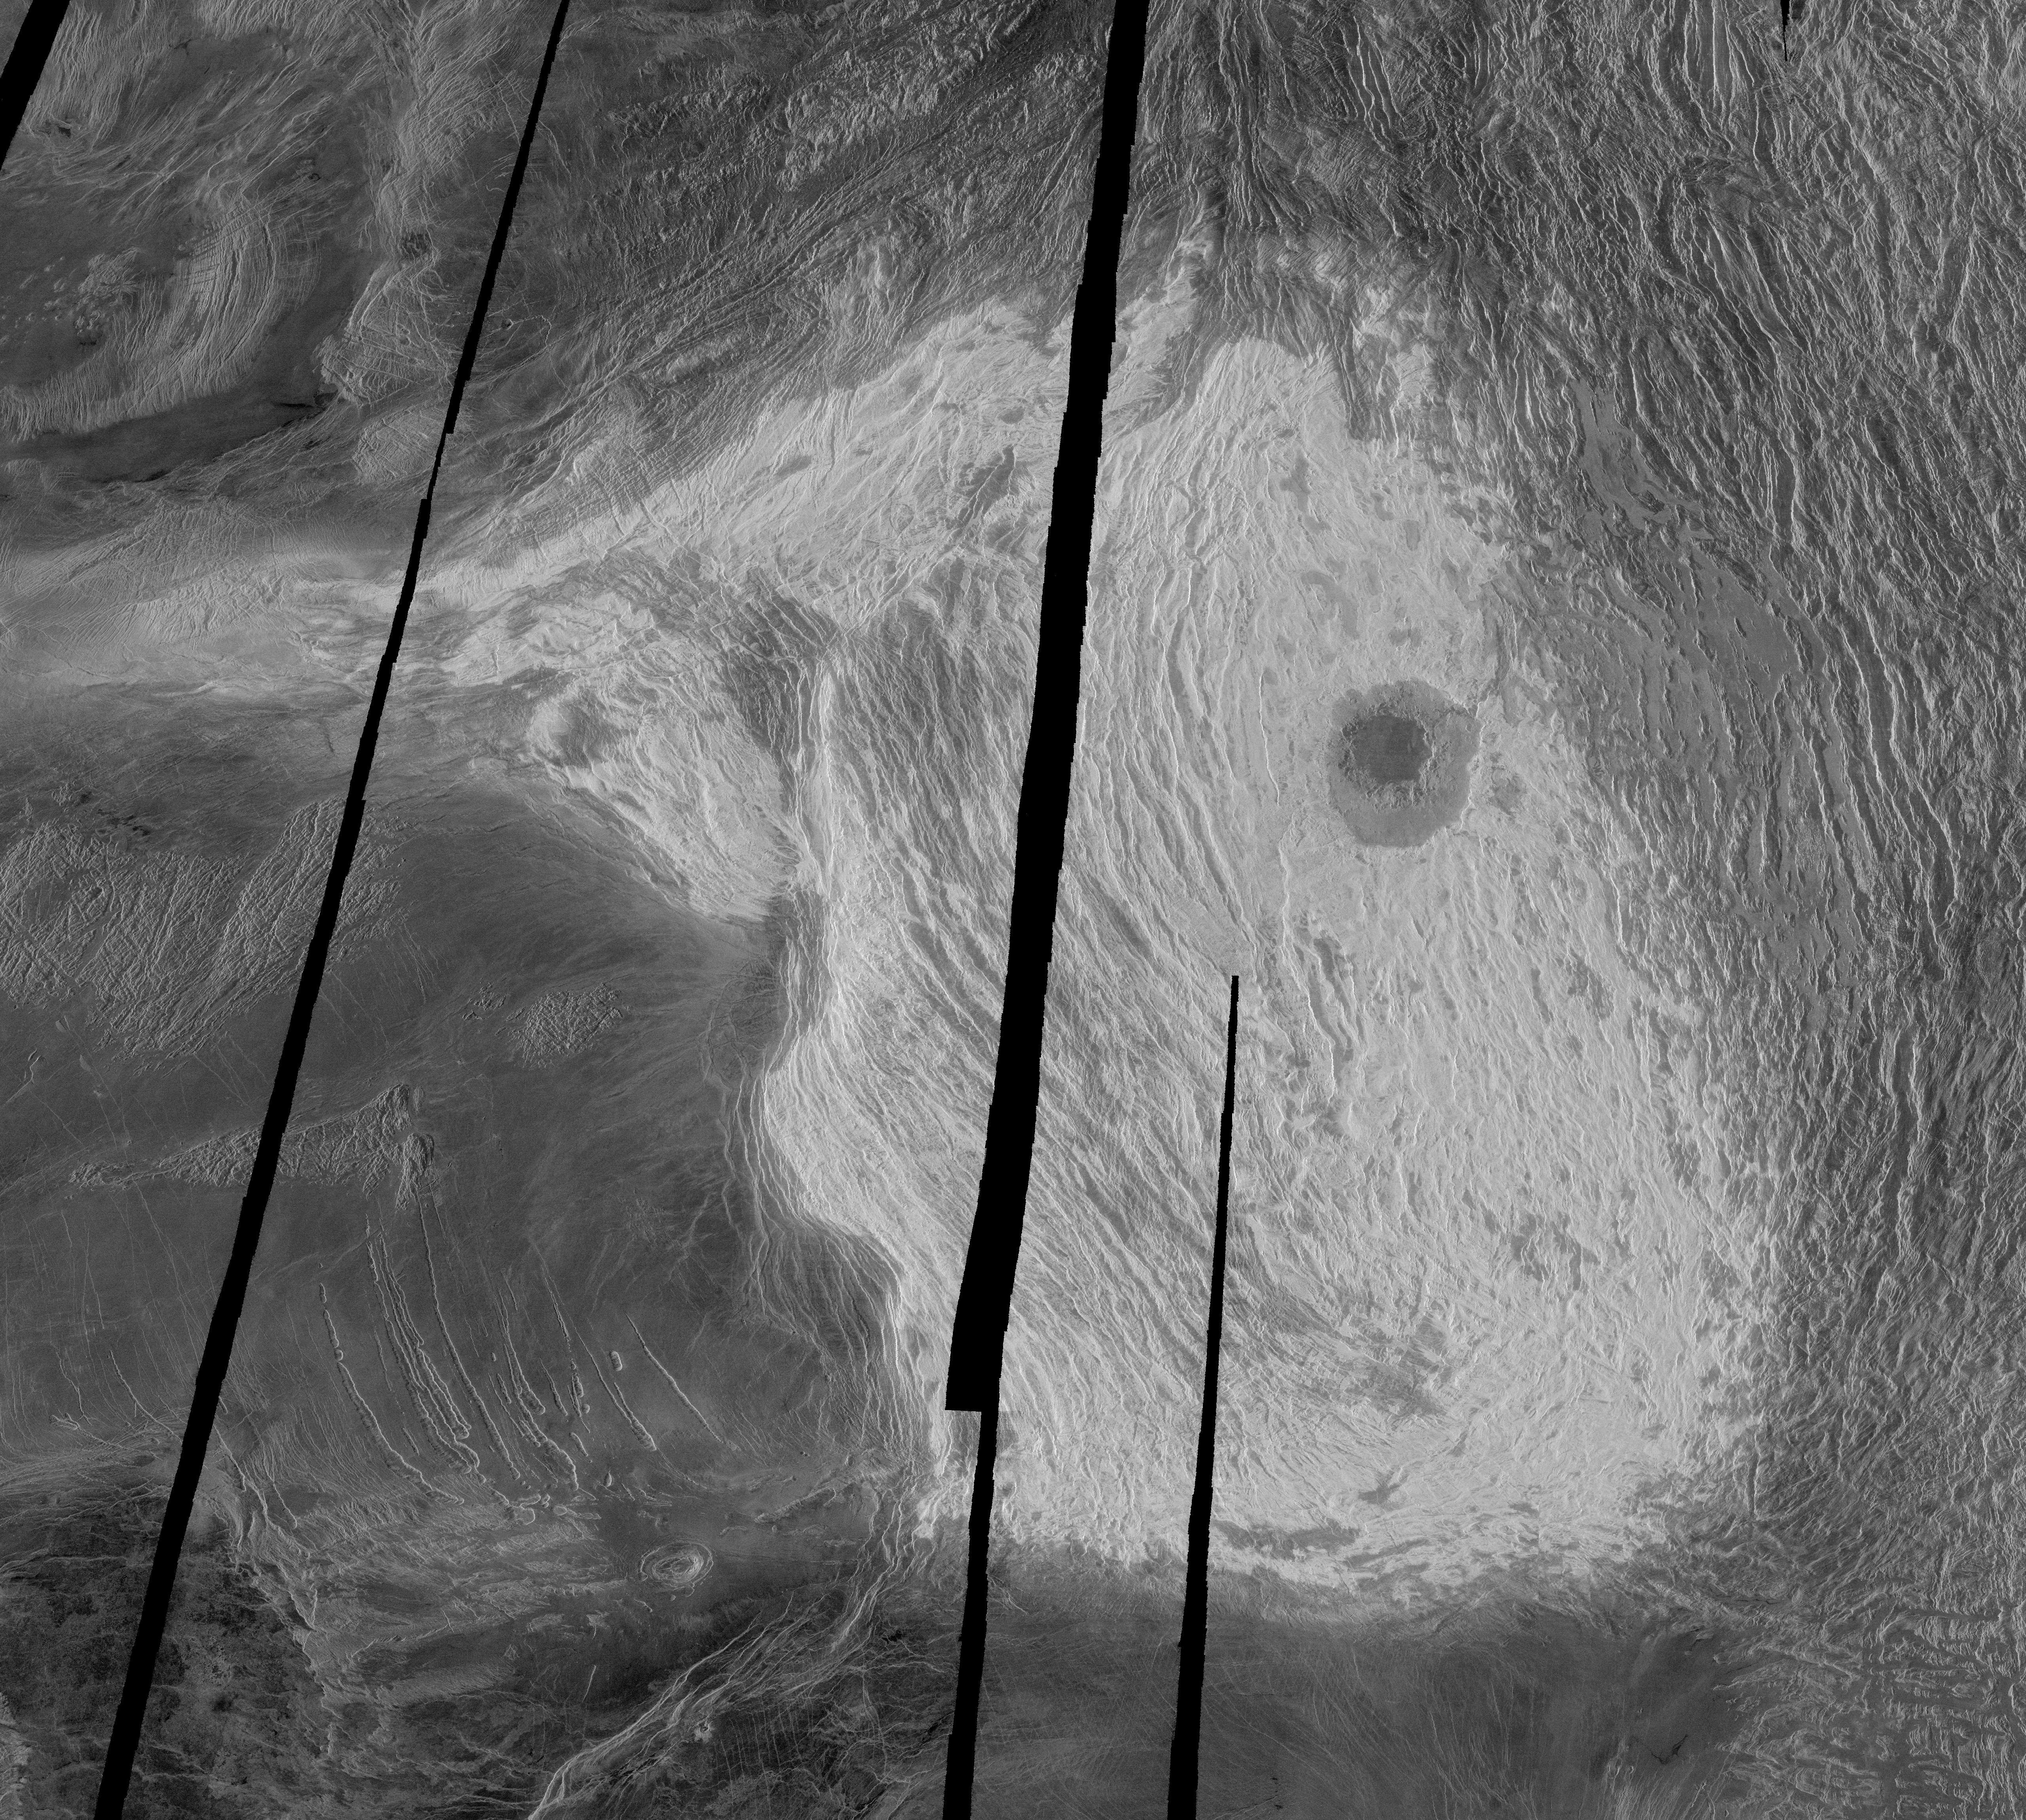

Venus – Maxwell Montes and Cleopatra Crater

This Magellan full-resolution image shows Maxwell Montes, and is centered at 65 degrees north latitude and 6 degrees east longitude. Maxwell is the highest mountain on Venus, rising almost 11 kilometers (6.8 miles) above mean planetary radius. The western slopes (on the left) are very steep, whereas the eastern slopes descend gradually into Fortuna Tessera. The broad ridges and valleys making up Maxwell and Fortuna suggest that the topography resulted from compression. Most of Maxwell Montes has a very bright radar return; such bright returns are common on Venus at high altitudes. This phenomenon is thought to result from the presence of a radar reflective mineral such as pyrite. Interestingly, the highest area on Maxwell is less bright than the surrounding slopes, suggesting that the phenomenon is limited to a particular elevation range. The pressure, temperature, and chemistry of the atmosphere vary with altitude; the material responsible for the bright return probably is only stable in a particular range of atmospheric conditions and therefore a particular elevation range. The prominent circular feature in eastern Maxwell is Cleopatra. Cleopatra is a double-ring impact basin about 100 kilometers (62 miles) in diameter and 2.5 kilometers (1.5 miles) deep. A steep-walled, winding channel a few kilometers wide breaks through the rough terrain surrounding the crater rim. A large amount of lava originating in Cleopatra flowed through this channel and filled valleys in Fortuna Tessera. Cleopatra is superimposed on the structures of Maxwell Montes and appears to be undeformed, indicating that Cleopatra is relatively young.

Credit: NASA/JPL